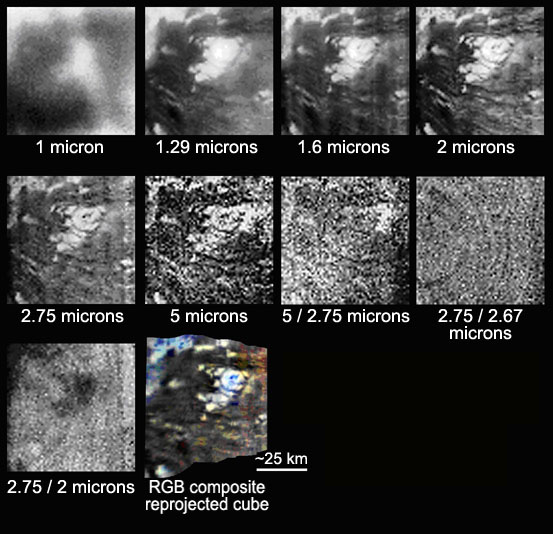

Titan Volcano in Several Infrared Wavelengths

Titan Volcano in Several Infrared Wavelengths

Details of the circular feature, which scientists think is an ice volcano, which could be a source of methane in Titan’s atmosphere, show up at wavelengths larger than 1.3 microns (a micron is one-millionth of a meter; a meter is 39 inches).

The first six panels are images of the feature taken in six infrared windows. Images made up of two colors (ratio images) are represented in order to visualize compositional variations, which appear to be slight. The last panel is a color composite image (red, 2.75 micron; green, 2.0 micron; blue, 1.6 micron). These images were acquired with Cassini’s visual and infrared mapping spectrometer, designed to peer through Titan’s thick haze to the surface.

Titan, Saturn’s largest moon, is the only known moon to have a significant atmosphere, composed primarily of nitrogen, with methane (methane is about 2 to 3 percent) as the largest remaining component. One goal of the Cassini mission is to find an explanation for what is replenishing and maintaining this atmosphere. This dense atmosphere makes the surface very difficult to study with visible-light cameras, but infrared instruments like the visual and infrared mapping spectrometer can peer through the haze. Infrared images provide information about both the composition and the shape of the area studied.

These images were taken during Cassini’s Oct. 26, 2004, flyby of Titan.

The Cassini-Huygens mission is a cooperative project of NASA, the European Space Agency and the Italian Space Agency. The Jet Propulsion Laboratory, a division of the California Institute of Technology in Pasadena, manages the mission for NASA’s Science Mission Directorate, Washington, D.C. The Cassini orbiter and its two onboard cameras were designed, developed and assembled at JPL. The visual and infrared mapping spectrometer team is based at the University of Arizona.

Credit: NASA/JPL/University of Arizona